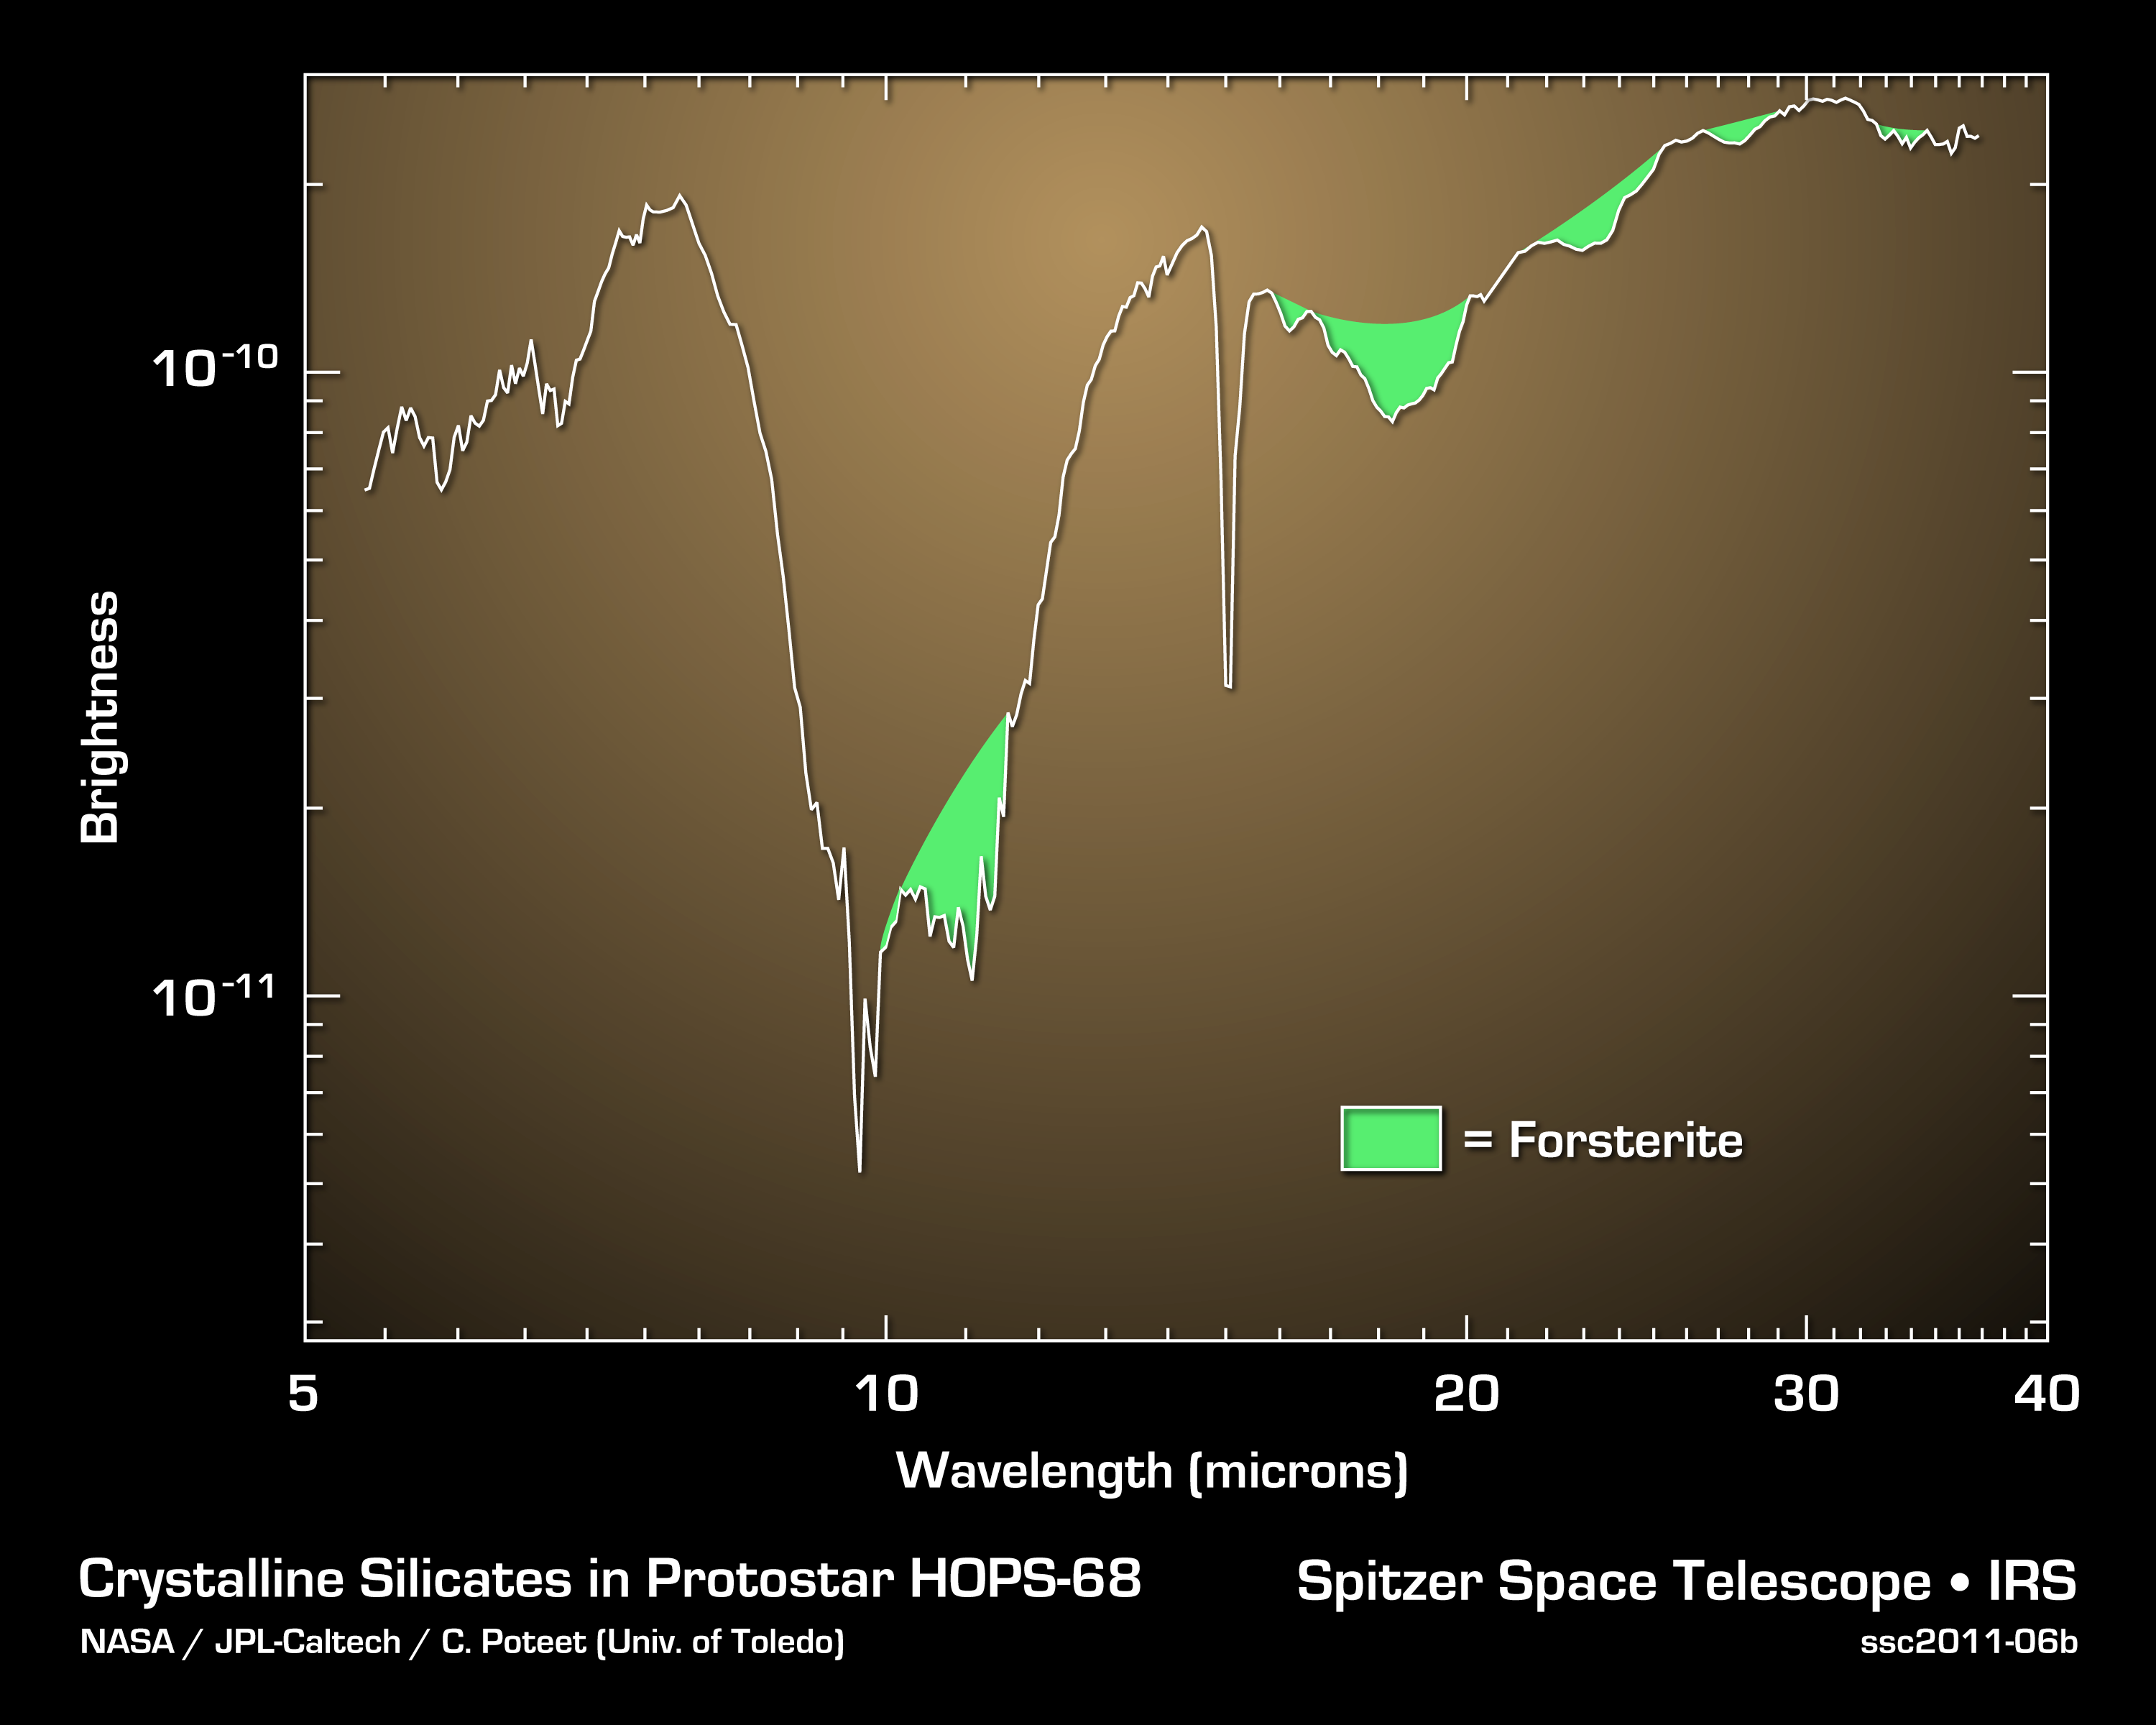

Finding Forsterite Around a Developing Star

Using NASA's Spitzer Space Telescope, astronomers have, for the first time, found signatures of silicate crystals around a newly forming protostar in the constellation of Orion. The crystals are from the olivine silicate minerals known as forsterite, and are similar to those found on the green sand beaches of Hawaii.

The data in the graph were taken by Spitzer's infrared spectrograph, which sorts infrared light relative to its color, or wavelength. The characteristic spectral signatures of the crystals are shaded in green.

The formation of forsterite crystals requires relatively high temperatures near 1,300 degrees Fahrenheit (700 degrees Celsius). The crystals were not expected to beseen in the cold environment of a newly forming star (minus 280 degrees Fahrenheit or minus 130 degrees Celsius). Astronomers believe that these crystals were created near the protostar and carried up to a cold, collapsing cloud of gas and dust by jets of gas. The crystals are expected to eventually rain back down onto the protostar's planet-forming disk, possibly to be used in the formation of comets.

Credit: NASA/JPL-Caltech/C. Poteet (Univ. of Toledo)